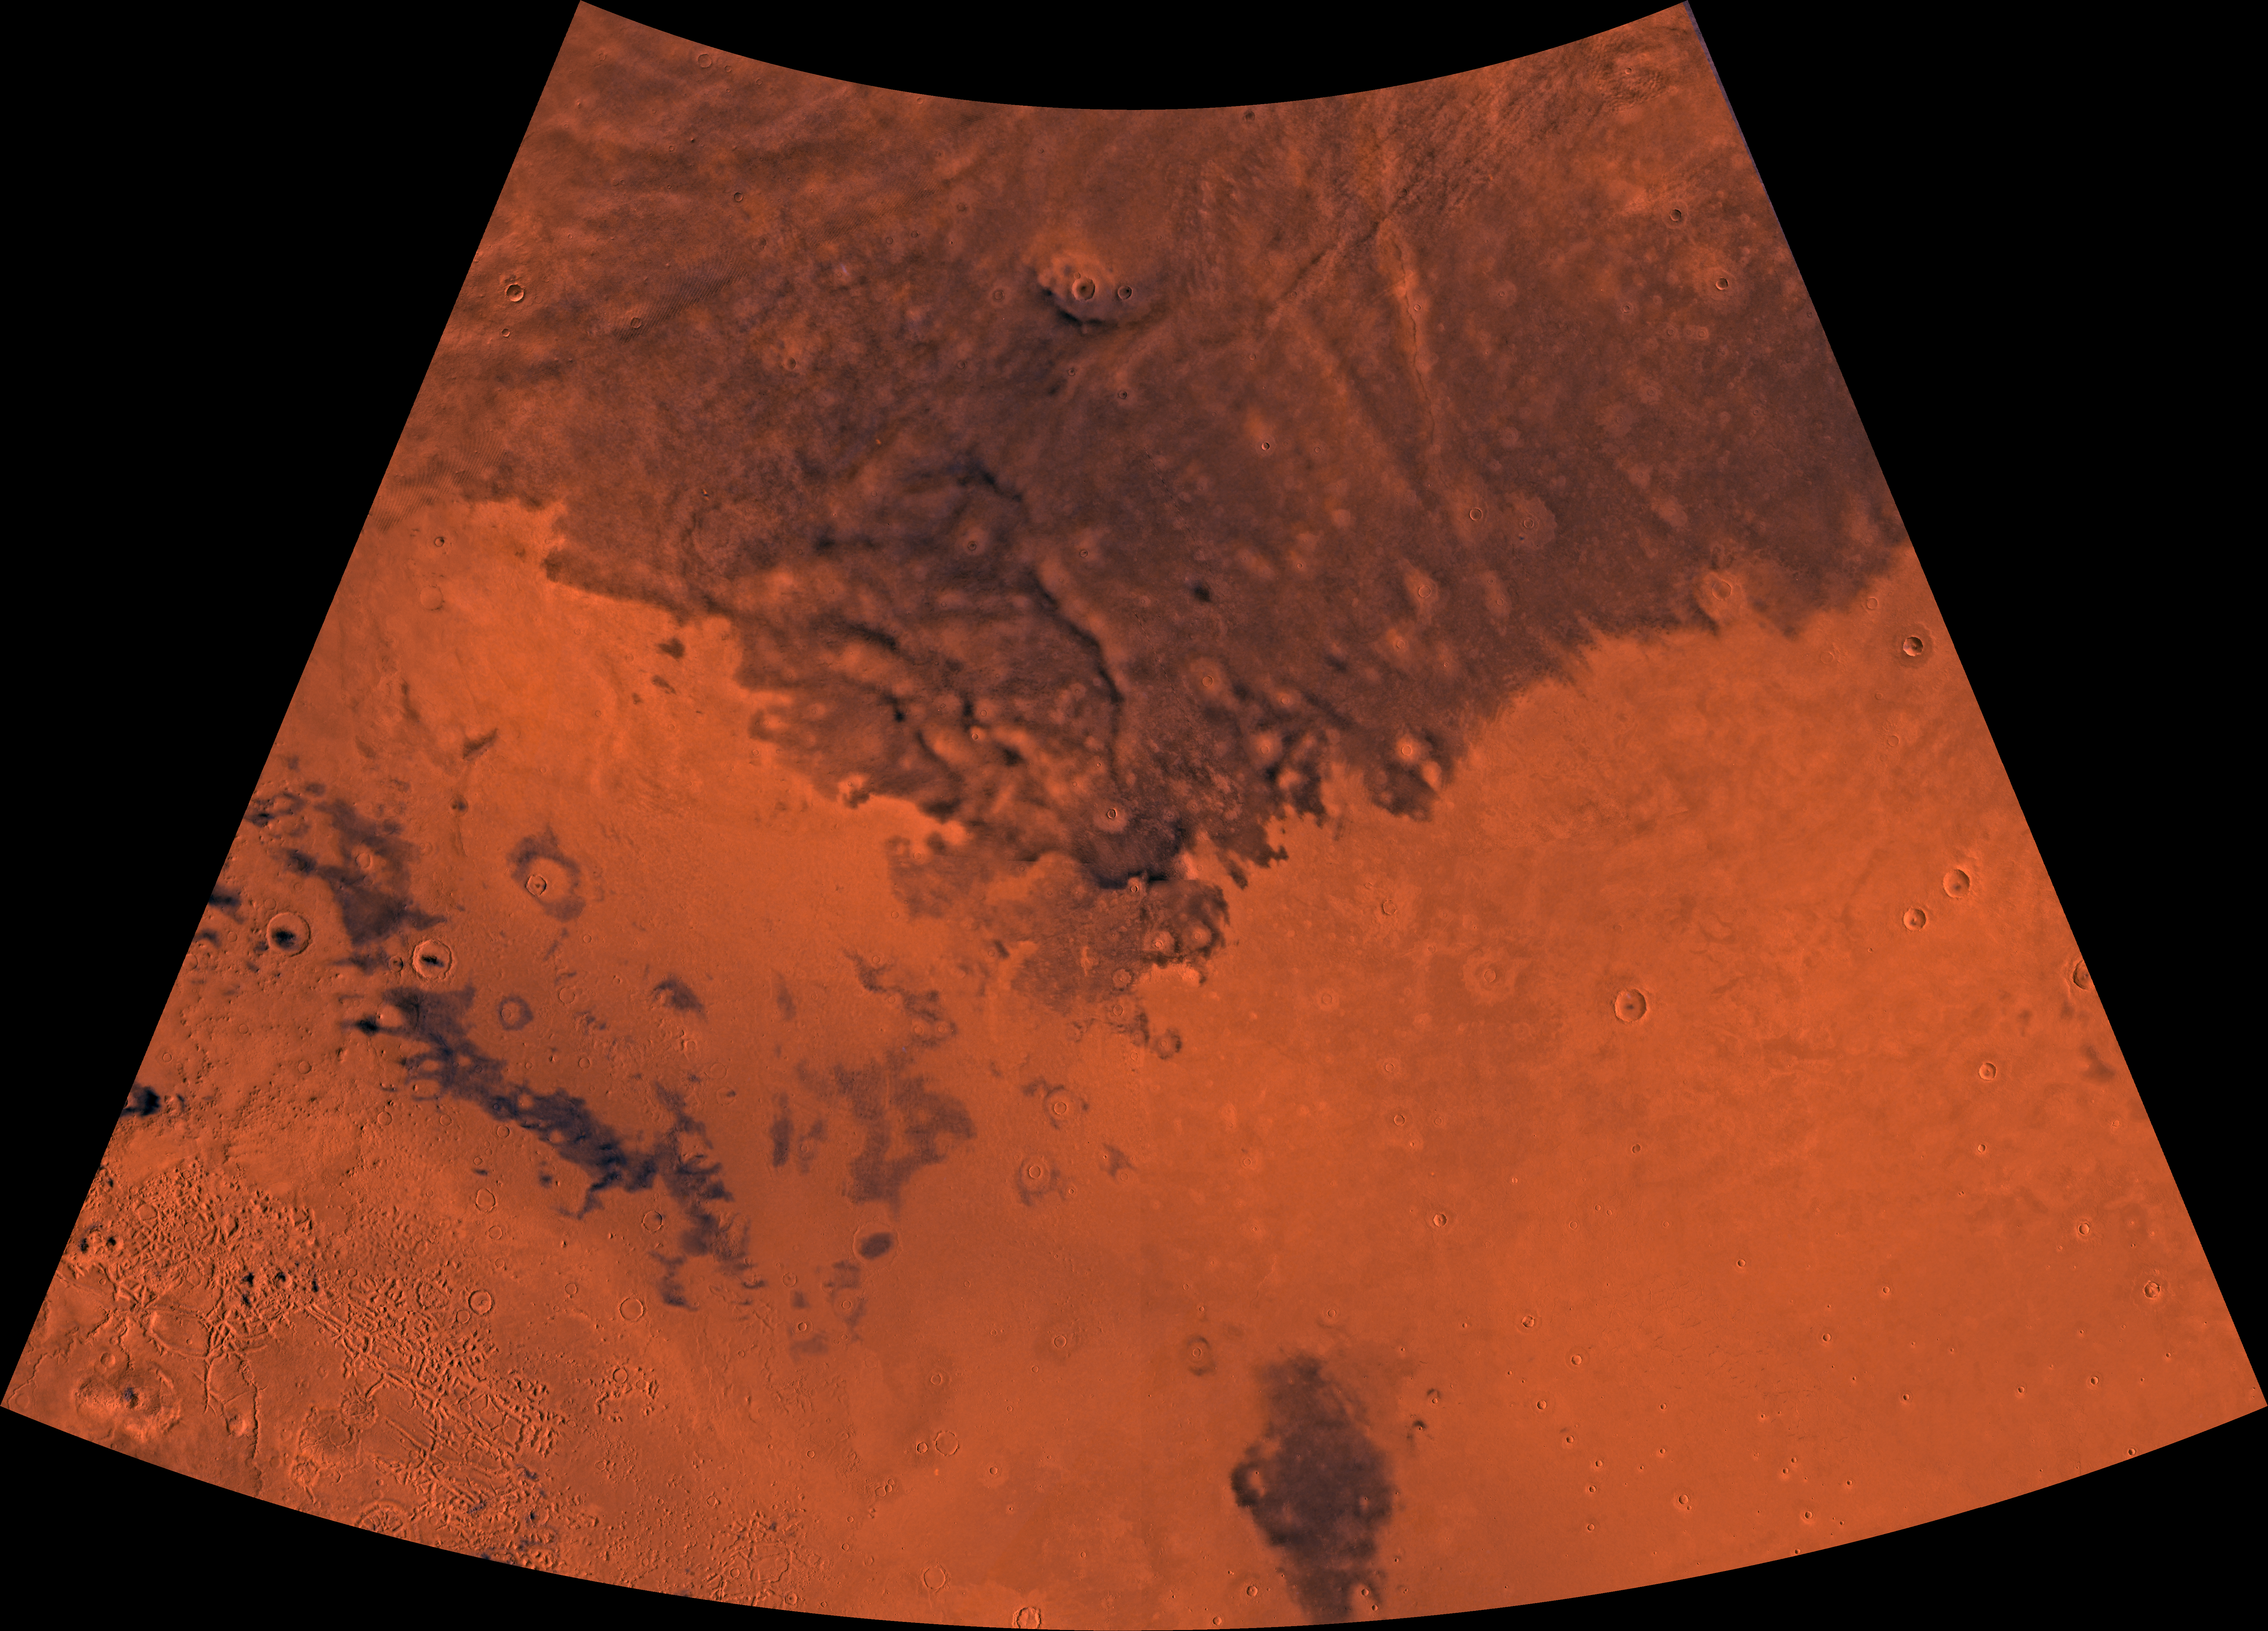

MC-6 Casius Region

Mars digital-image mosaic merged with color of the MC-6 quadrangle, Casius region of Mars. Except for the highly dissected southwestern part, which contains faults, mesas, and buttes of Nilosyrtis Mensae, the Casius region is dominated by light-colored and dark, relatively smooth plains. Latitude range 30 to 65 degrees, longitude range -120 to -60 degrees.

Credit: NASA/JPL/USGS